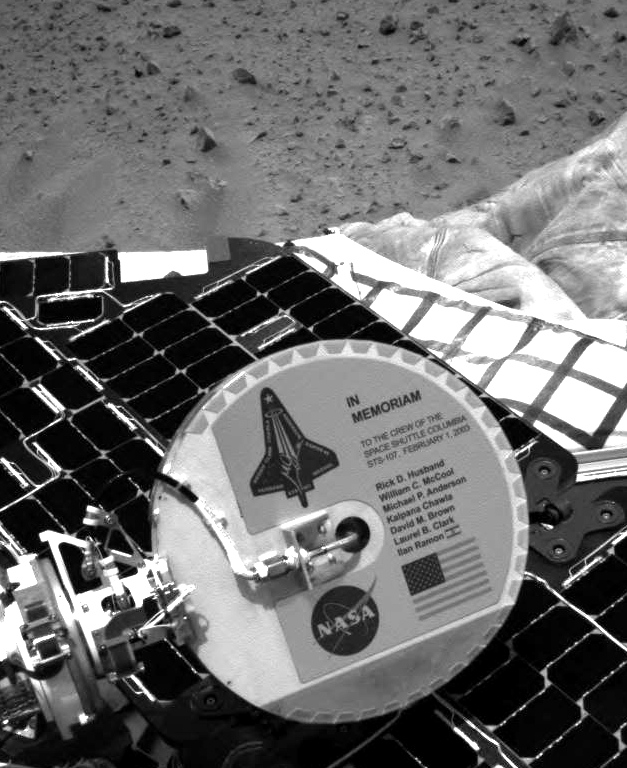

Plaque on Spirit Honors Columbia Astronauts

A plaque commemorating the astronauts who died in the tragic accident of the Space Shuttle Columbia is mounted on the back of the Mars Exploration Rover Spirit’s high-gain antenna. The plaque was designed by Mars Exploration Rover engineers. The astronauts are also honored by the new name of the rover landing site, the Columbia Memorial Station. This image was taken on Mars by Spirit’s navigation camera.

Credit: NASA/JPL